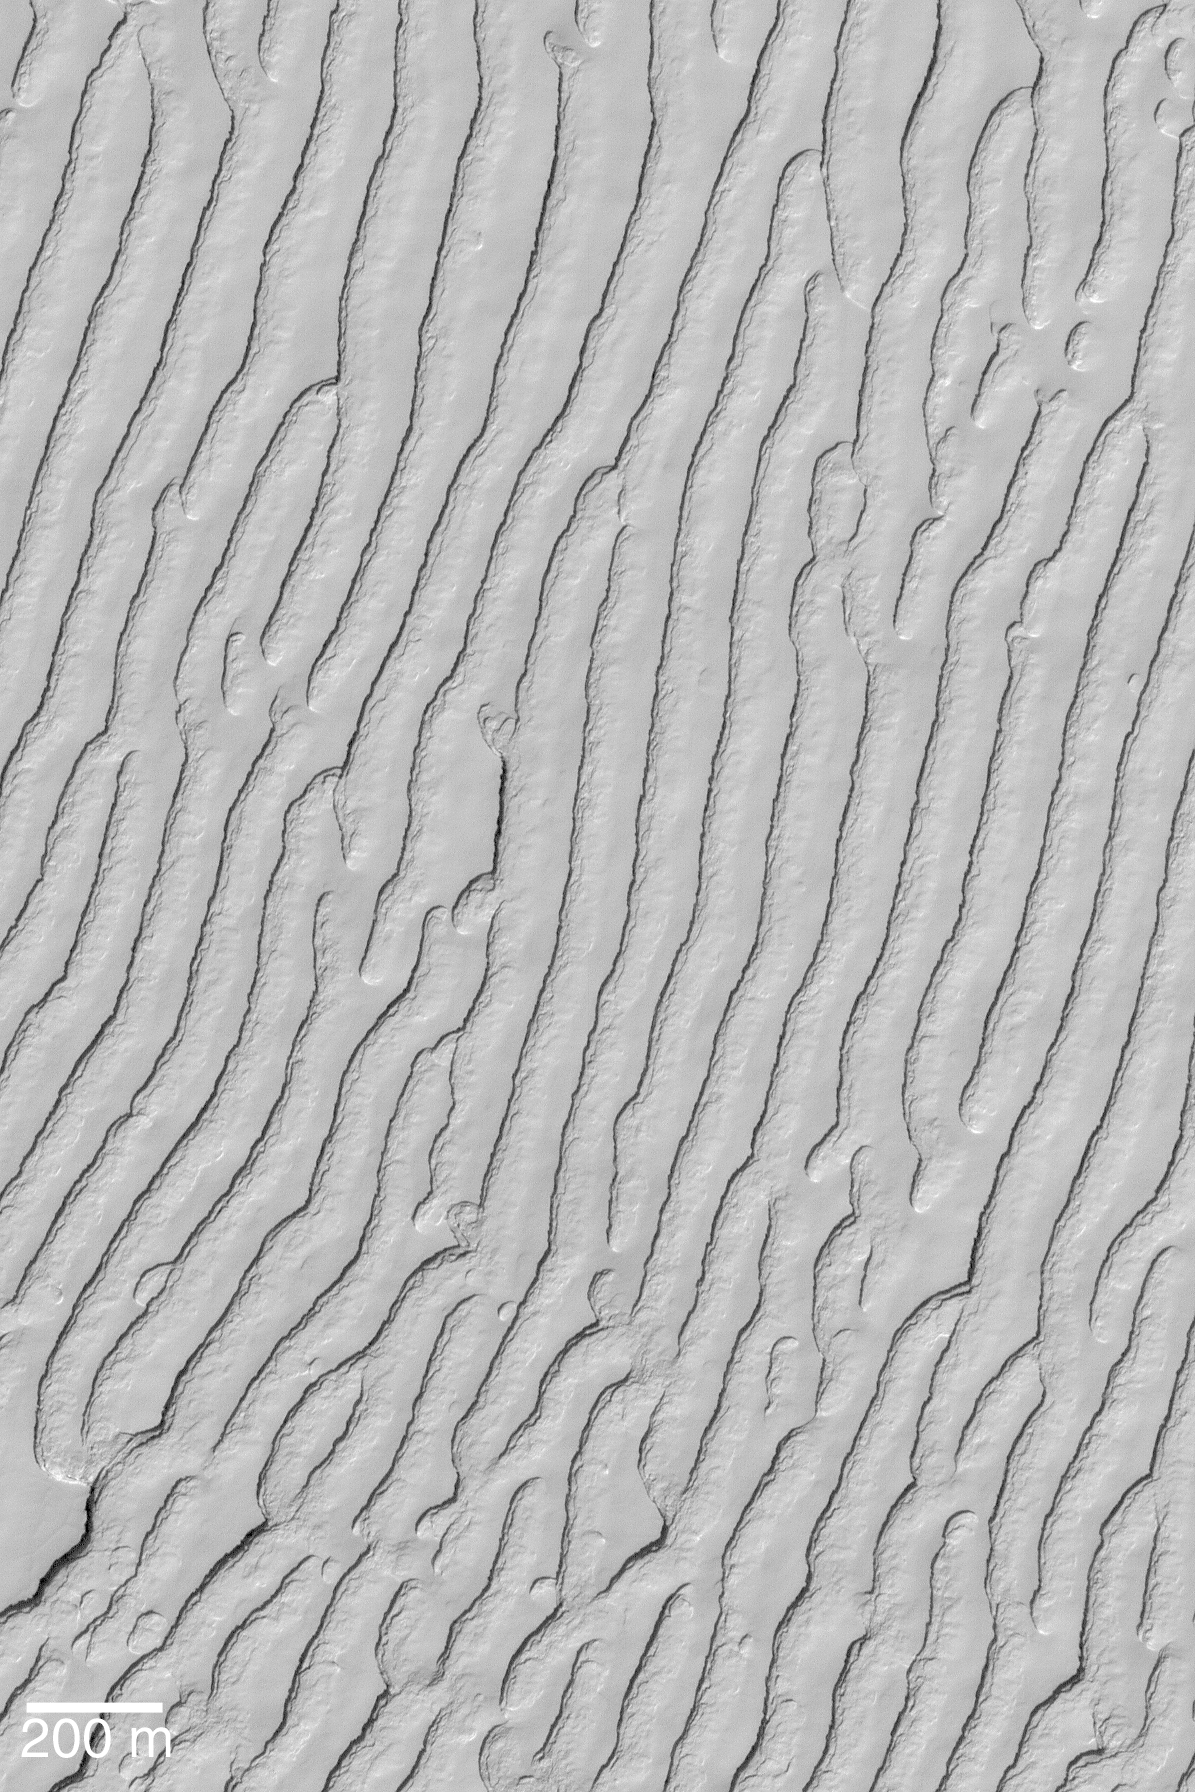

South Polar Troughs

13 January 2004
This Mars Global Surveyor (MGS) Mars Orbiter Camera (MOC) image shows troughs eroded into the south polar residual cap. The residual cap is made largely of frozen carbon dioxide, which freezes on Mars at a temperature around 148 Kelvin (about -125°C, -193°F). When this picture was acquired in early summer during October 2003, the temperature at the surface probably was very close to 148 Kelvin (brrrr!). Sunlight illuminates this image from the upper left; it is located near 86.9°S, 15.7°W. The 200 meter scale bar is approximately 656 feet across.

Credit: NASA/JPL/Malin Space Science Systems